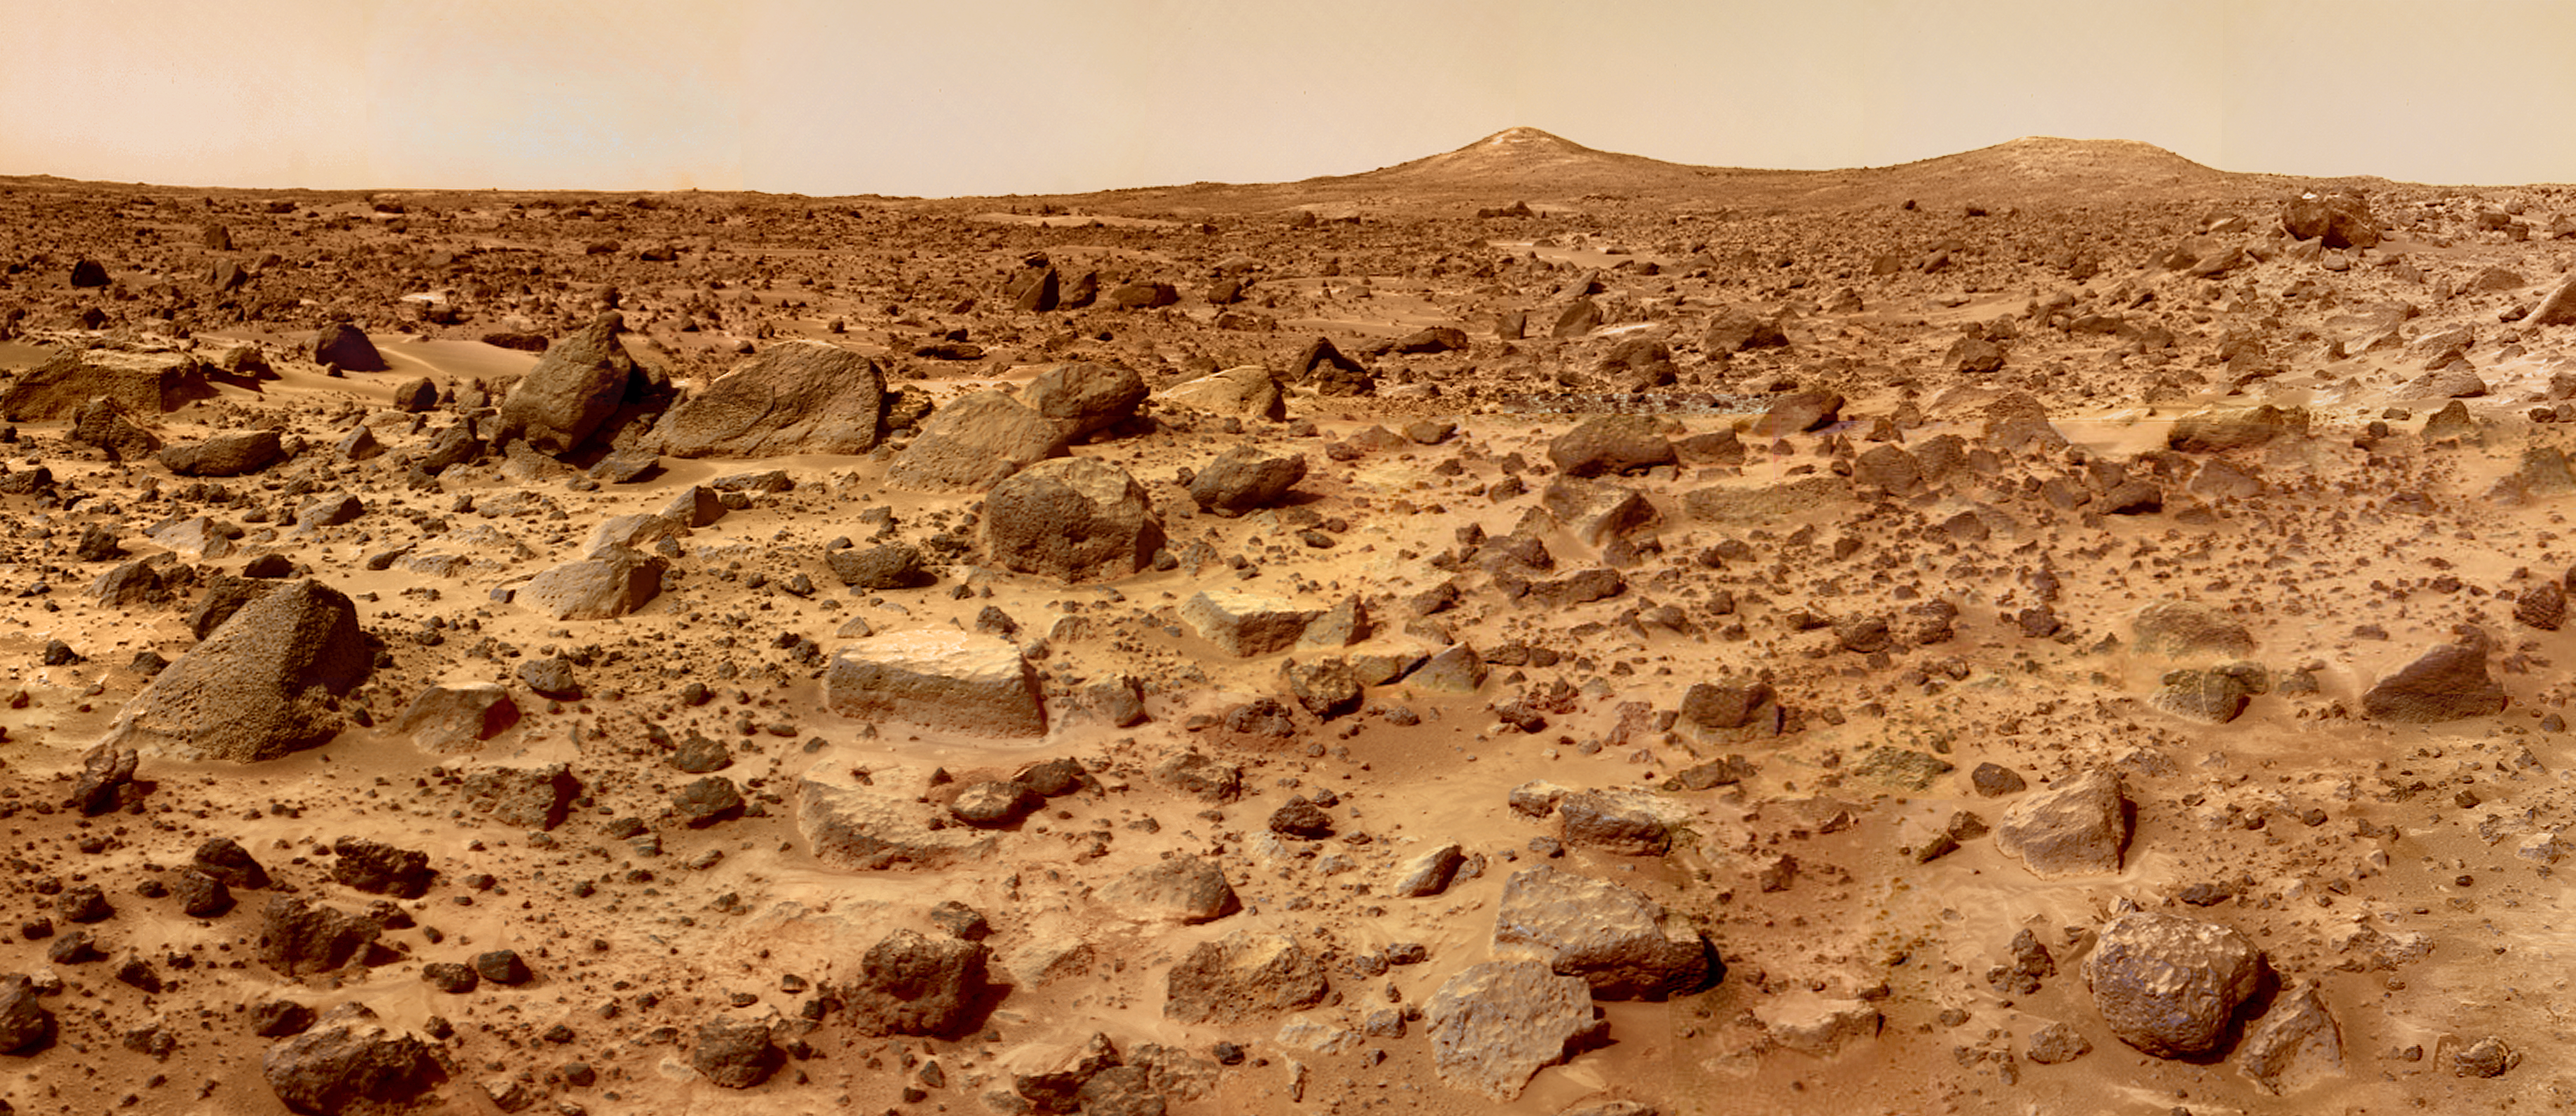

Twin Peaks in Super Resolution – Left Eye

The “Twin Peaks” are modest-size hills to the southwest of the Mars Pathfinder landing site. They were discovered on the first panoramas taken by the IMP camera on the 4th of July, 1997, and subsequently identified in Viking Orbiter images taken over 20 years ago. The peaks are approximately 30-35 meters (-100 feet) tall. North Twin is approximately 860 meters (2800 feet) from the lander, and South Twin is about a kilometer away (3300 feet). The scene includes bouldery ridges and swales or “hummocks” of flood debris that range from a few tens of meters away from the lander to the distance of the South Twin Peak.

The composite color frames that make up this “left-eye” image consist of 8 frames, taken with different color filters that were enlarged by 500% and then co-added using Adobe Photoshop to produce, in effect, a super-resolution panchromatic frame that is sharper than an individual frame would be. This panchromatic frame was then colorized with the red, green, and blue filtered images from the same sequence. The color balance was adjusted to approximate the true color of Mars.

This image and PIA02406 (right eye) make up a stereo pair.

Mars Pathfinder is the second in NASA’s Discovery program of low-cost spacecraft with highly focused science goals. The Jet Propulsion Laboratory, Pasadena, CA, developed and manages the Mars Pathfinder mission for NASA’s Office of Space Science, Washington, D.C. JPL is a division of the California Institute of Technology (Caltech). The IMP was developed by the University of Arizona Lunar and Planetary Laboratory under contract to JPL. Peter Smith is the Principal Investigator.

Photojournal note: Sojourner spent 83 days of a planned seven-day mission exploring the Martian terrain, acquiring images, and taking chemical, atmospheric and other measurements. The final data transmission received from Pathfinder was at 10:23 UTC on September 27, 1997. Although mission managers tried to restore full communications during the following five months, the successful mission was terminated on March 10, 1998.

Credit: NASA/JPL